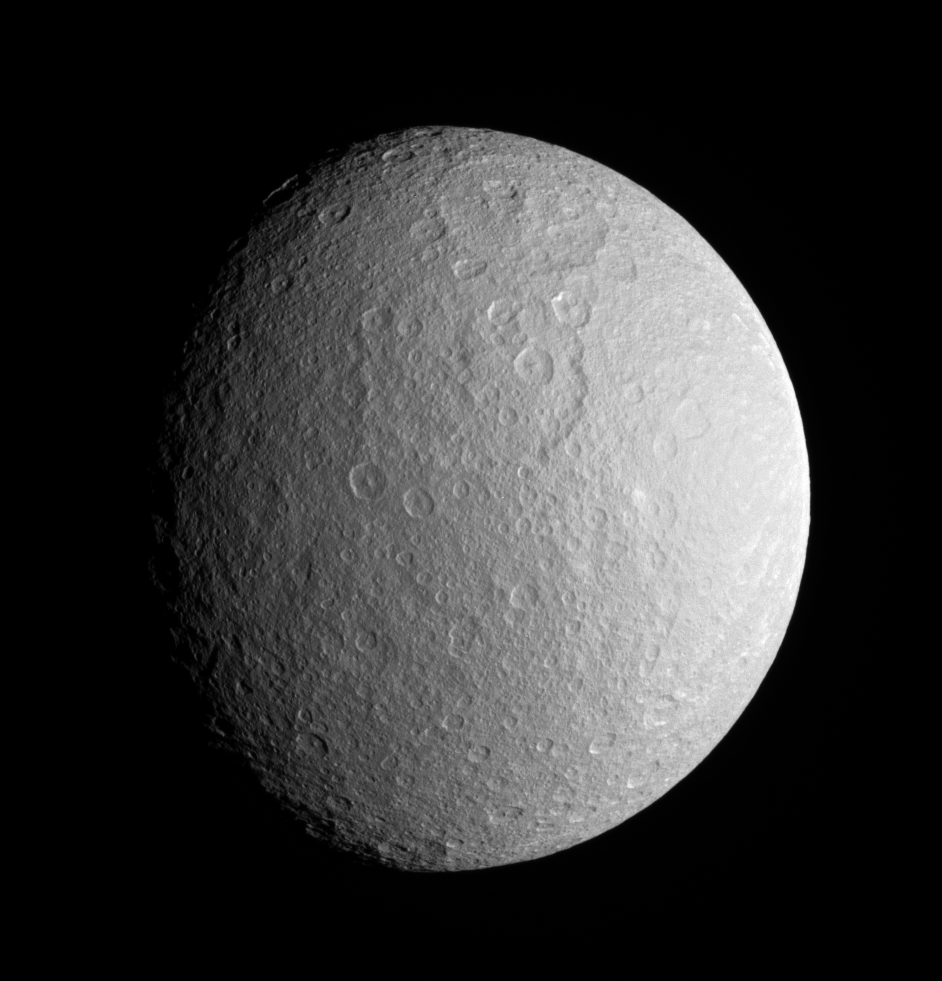

Pulverized Pulchritude (Monochrome)

This close view of Rhea prominently shows two large impact basins on the ancient and battered moon. The great age of these basins is suggested by the large number of smaller craters that are overprinted within them.

Ejecta from the bright, relatively young crater seen in PIA07609 spreads from the eastern limb. Terrain visible in this view is on the side of Rhea (1,528 kilometers, or 949 miles across) that faces away from Saturn. North on Rhea is up and tilted 30 degrees to the left.

See PIA07686 for a similar enhanced color view.

The image was taken with the Cassini spacecraft narrow-angle camera on Dec. 23, 2005 using a spectral filter sensitive to wavelengths of infrared light centered at 930 nanometers. The image was acquired at a distance of approximately 341,000 kilometers (212,000 miles) from Saturn and at a Sun-Saturn-spacecraft, or phase, angle of 42 degrees. The image scale is 2 kilometers (1 mile) per pixel.

The Cassini-Huygens mission is a cooperative project of NASA, the European Space Agency and the Italian Space Agency. The Jet Propulsion Laboratory, a division of the California Institute of Technology in Pasadena, manages the mission for NASA’s Science Mission Directorate, Washington, D.C. The Cassini orbiter and its two onboard cameras were designed, developed and assembled at JPL. The imaging operations center is based at the Space Science Institute in Boulder, Colo.

Credit: NASA/JPL/Space Science Institute